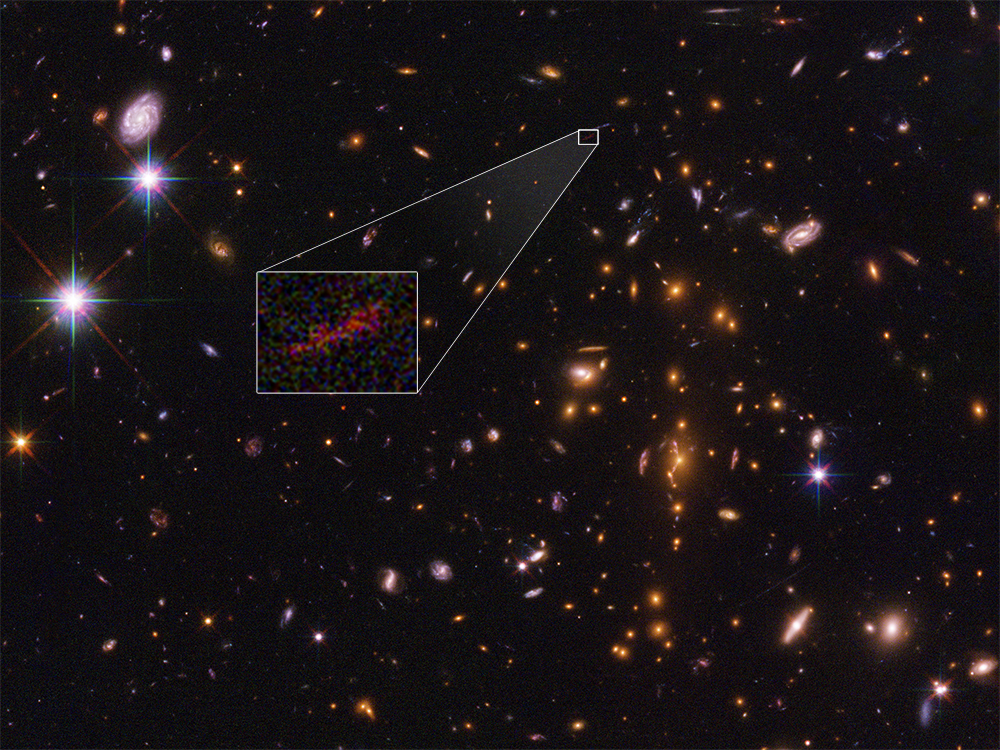

NASA’s Hubble Spots Embryonic Galaxy SPT0615-JD

This Hubble Space Telescope image shows the farthest galaxy yet seen in an image that has been stretched and amplified by a phenomenon called gravitational lensing. The embryonic galaxy, named SPT0615-JD, existed when the universe was just 500 million years old. Though a few other primitive galaxies have been seen at this early epoch, they have essentially all looked like red dots, given their small size and tremendous distances. However, in this case, the gravitational field of a massive foreground galaxy cluster, called SPT-CL J0615-5746, not only amplified the light from the background galaxy but also smeared the image of it into an arc (about 2 arcseconds long). Image analysis shows that the galaxy weighs in at no more than 3 billion solar masses (roughly 1/100th the mass of our fully grown Milky Way galaxy). It is less than 2,500 light-years across, half the size of the Small Magellanic Cloud, a satellite galaxy of our Milky Way. The object is considered prototypical of young galaxies that emerged during the epoch shortly after the big bang.

The Hubble Space Telescope is a project of international cooperation between NASA and ESA (European Space Agency). NASA’s Goddard Space Flight Center in Greenbelt, Maryland, manages the telescope. The Space Telescope Science Institute (STScI) in Baltimore, Maryland, conducts Hubble science operations. STScI is operated for NASA by the Association of Universities for Research in Astronomy, Inc., in Washington, D.C.

Credit: NASA/ESA/STScI/B. Salmon